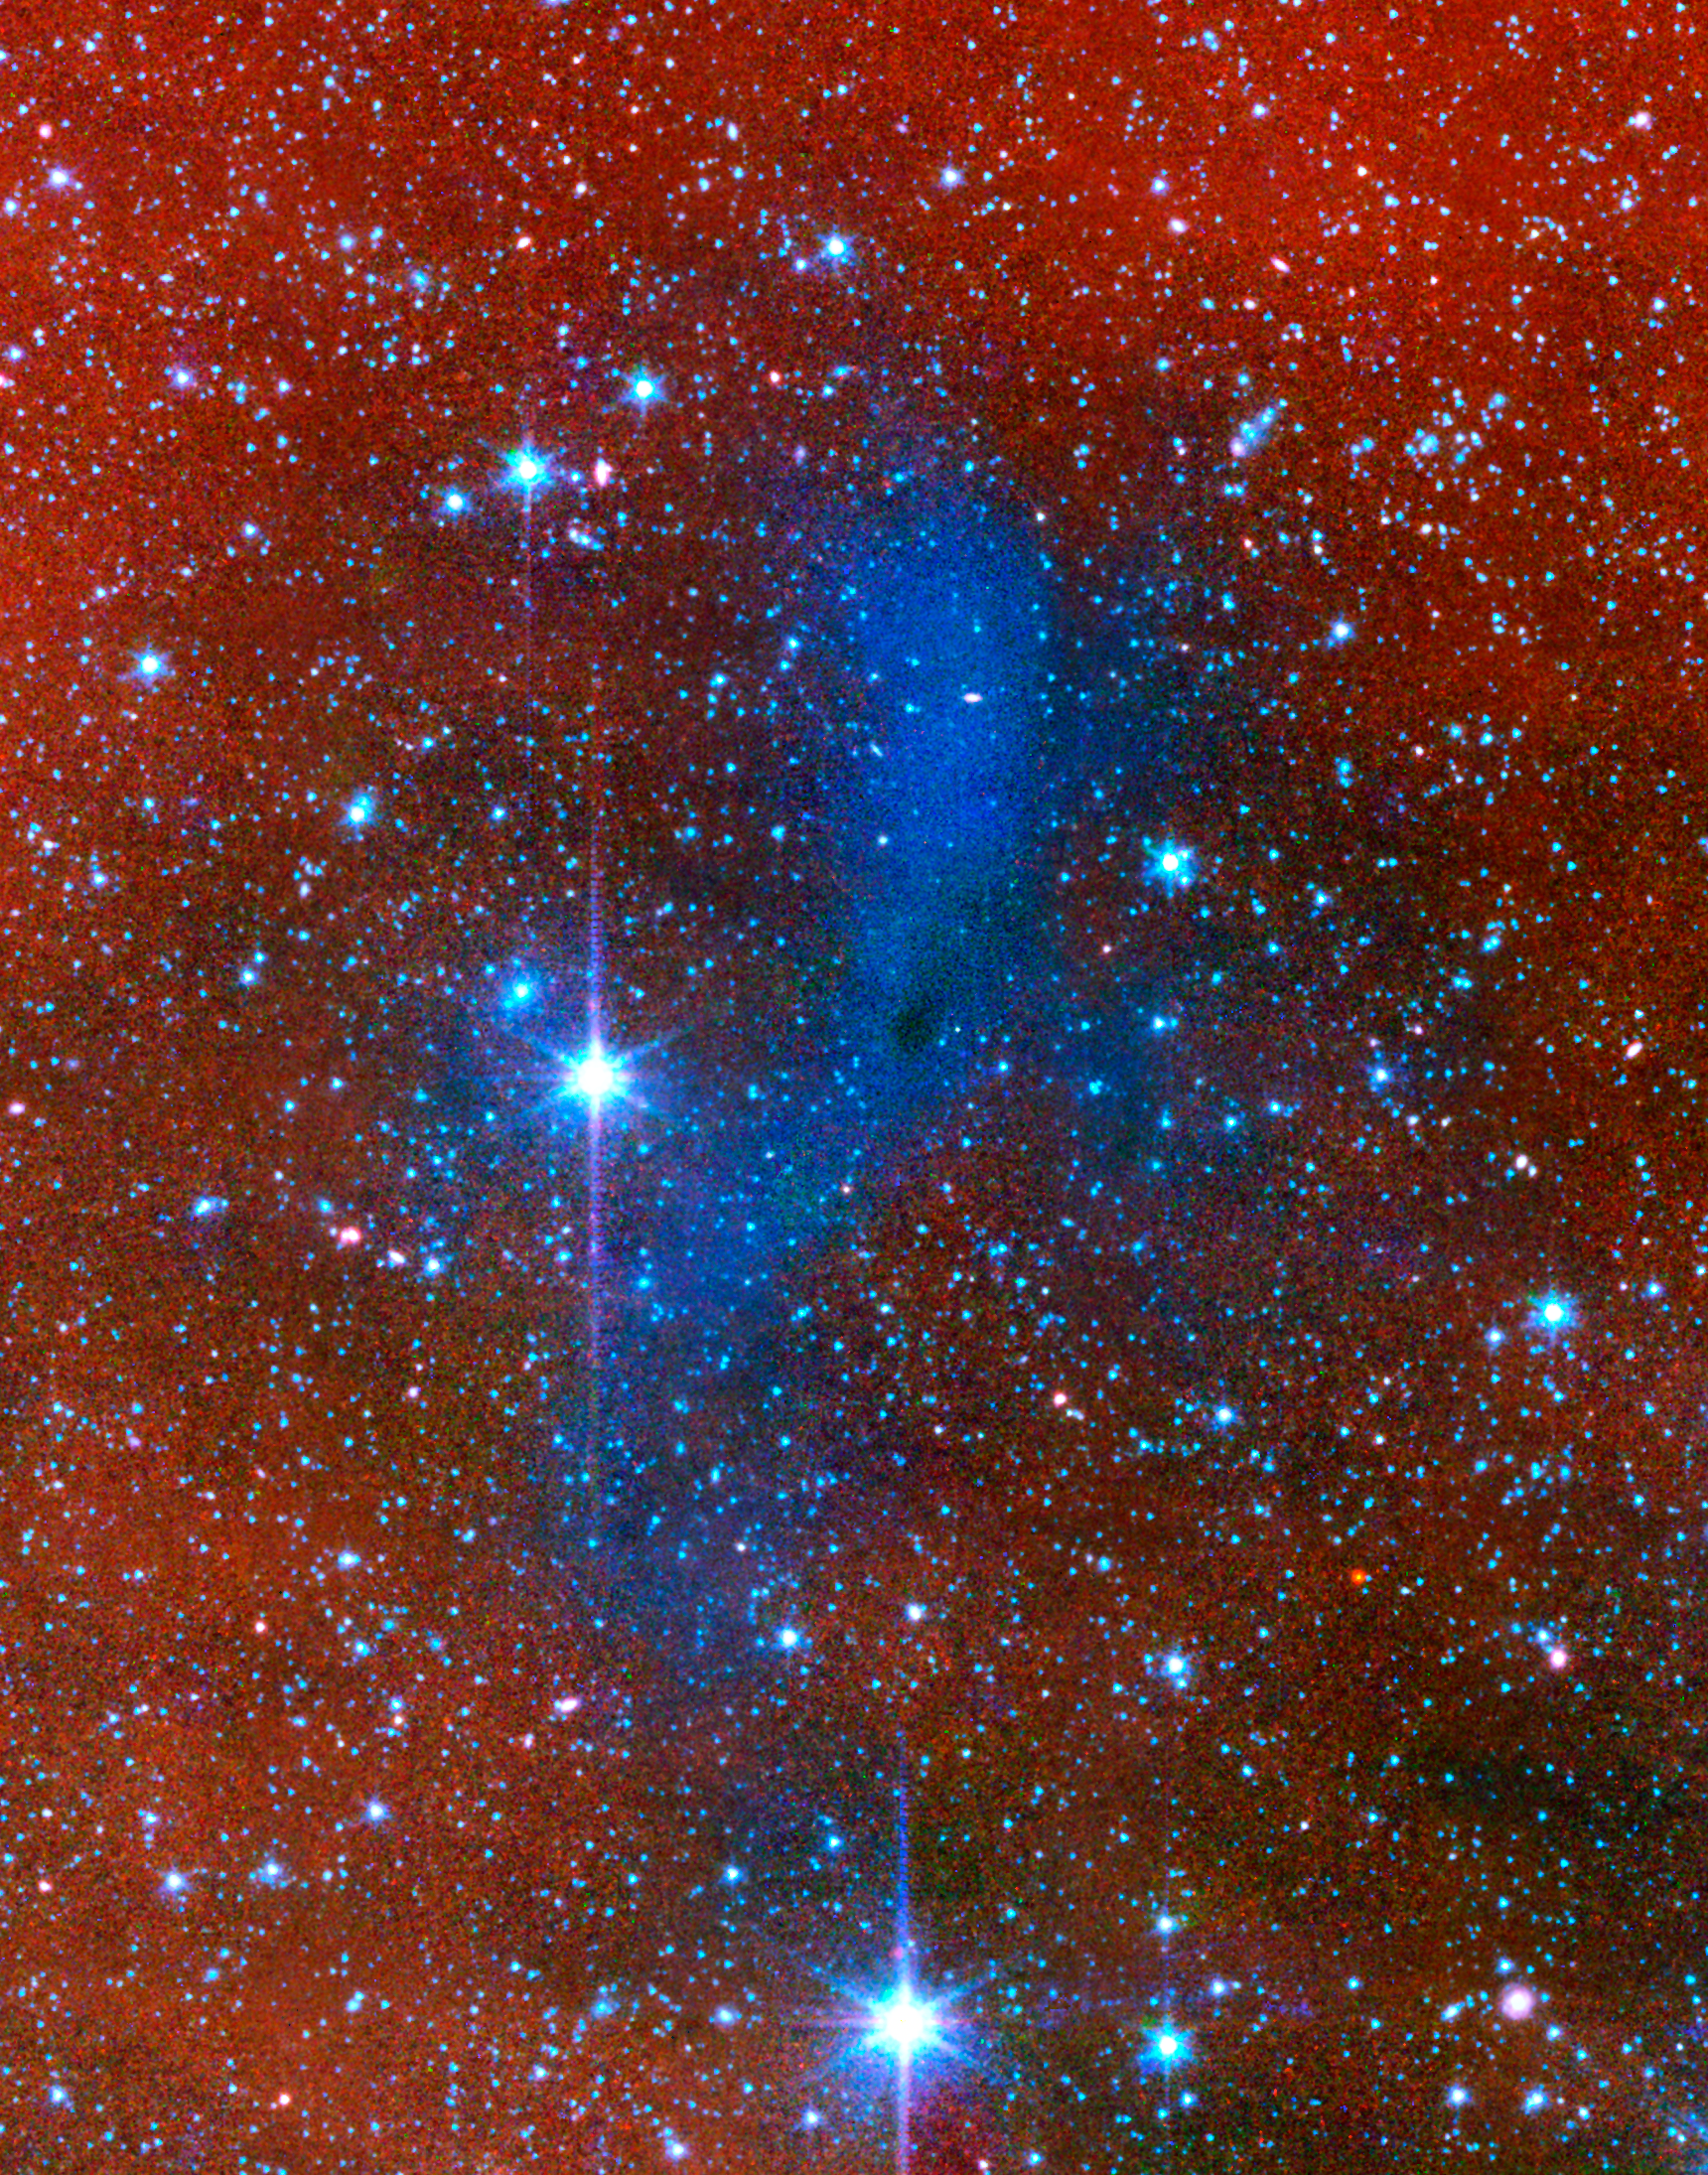

An Unexpected Scattering of Light

This series of images from NASA's Spitzer Space Telescope shows a dark mass of gas and dust, called a core, where new stars and planets will likely spring up.

This image is combination of infrared light from 8 microns and 3.6 microns. The core lights up because it is deflecting starlight from nearby stars. This unexpected light, called coreshine, tells astronomers that the dust making up the core must be bigger than previously thought -- smaller particles would not have been big enough to scatter the light.

This particular core lies deep within a larger dark cloud called L183. Spitzer's infrared vision allows it to peer into the dark cloud to see the even darker cores buried inside.

The observations were made with Spitzer's infrared array camera (IRAC).

Credit: NASA/JPL-Caltech/L. Pagani (Observatoire de Paris/CNRS)